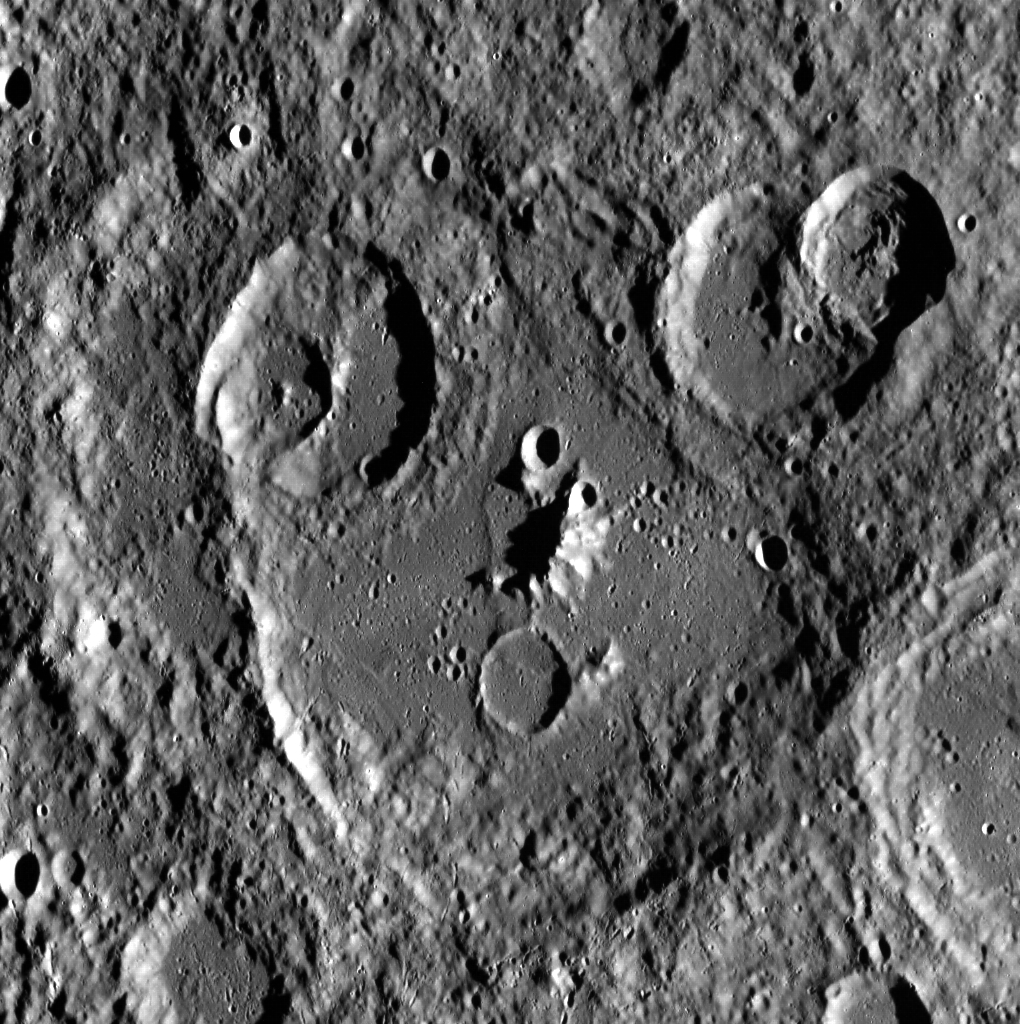

Say Cheese!

Can you see the face in this image? The two large craters towards the upper corners of this picture make eyes, and the prominent central peak is a perfect nose. It seems our model wasn’t prepared for his MDIS photo shoot, as apparent from the perfect “O” mouth. This unnamed land form is part of a large, heavily cratered area in Mercury’s northern hemisphere.

This image was acquired as part of MDIS’s high-incidence-angle base map. The high-incidence-angle base map complements the surface morphology base map of MESSENGER’s primary mission that was acquired under generally more moderate incidence angles. High incidence angles, achieved when the Sun is near the horizon, result in long shadows that accentuate the small-scale topography of geologic features. The high-incidence-angle base map was acquired with an average resolution of 200 meters/pixel.

Date acquired: October 04, 2013
Image Mission Elapsed Time (MET): 23174065
Image ID: 4941357
Instrument: Wide Angle Camera (WAC) of the Mercury Dual Imaging System (MDIS)
WAC filter: 7 (748 nanometers)
Center Latitude: 50.32°
Center Longitude: 314.1° E
Resolution: 171 meters/pixel
Scale:The image is approximately 207 km (~129 mi.) across.
Incidence Angle: 79.9°
Emission Angle: 31.4°
Phase Angle: 48.4°
North is down in this image.

The MESSENGER spacecraft is the first ever to orbit the planet Mercury, and the spacecraft’s seven scientific instruments and radio science investigation are unraveling the history and evolution of the Solar System’s innermost planet. MESSENGER acquired over 150,000 images and extensive other data sets. MESSENGER is capable of continuing orbital operations until early 2015.

For information regarding the use of images, see the MESSENGER image use policy.

Credit: NASA/Johns Hopkins University Applied Physics Laboratory/Carnegie Institution of Washington